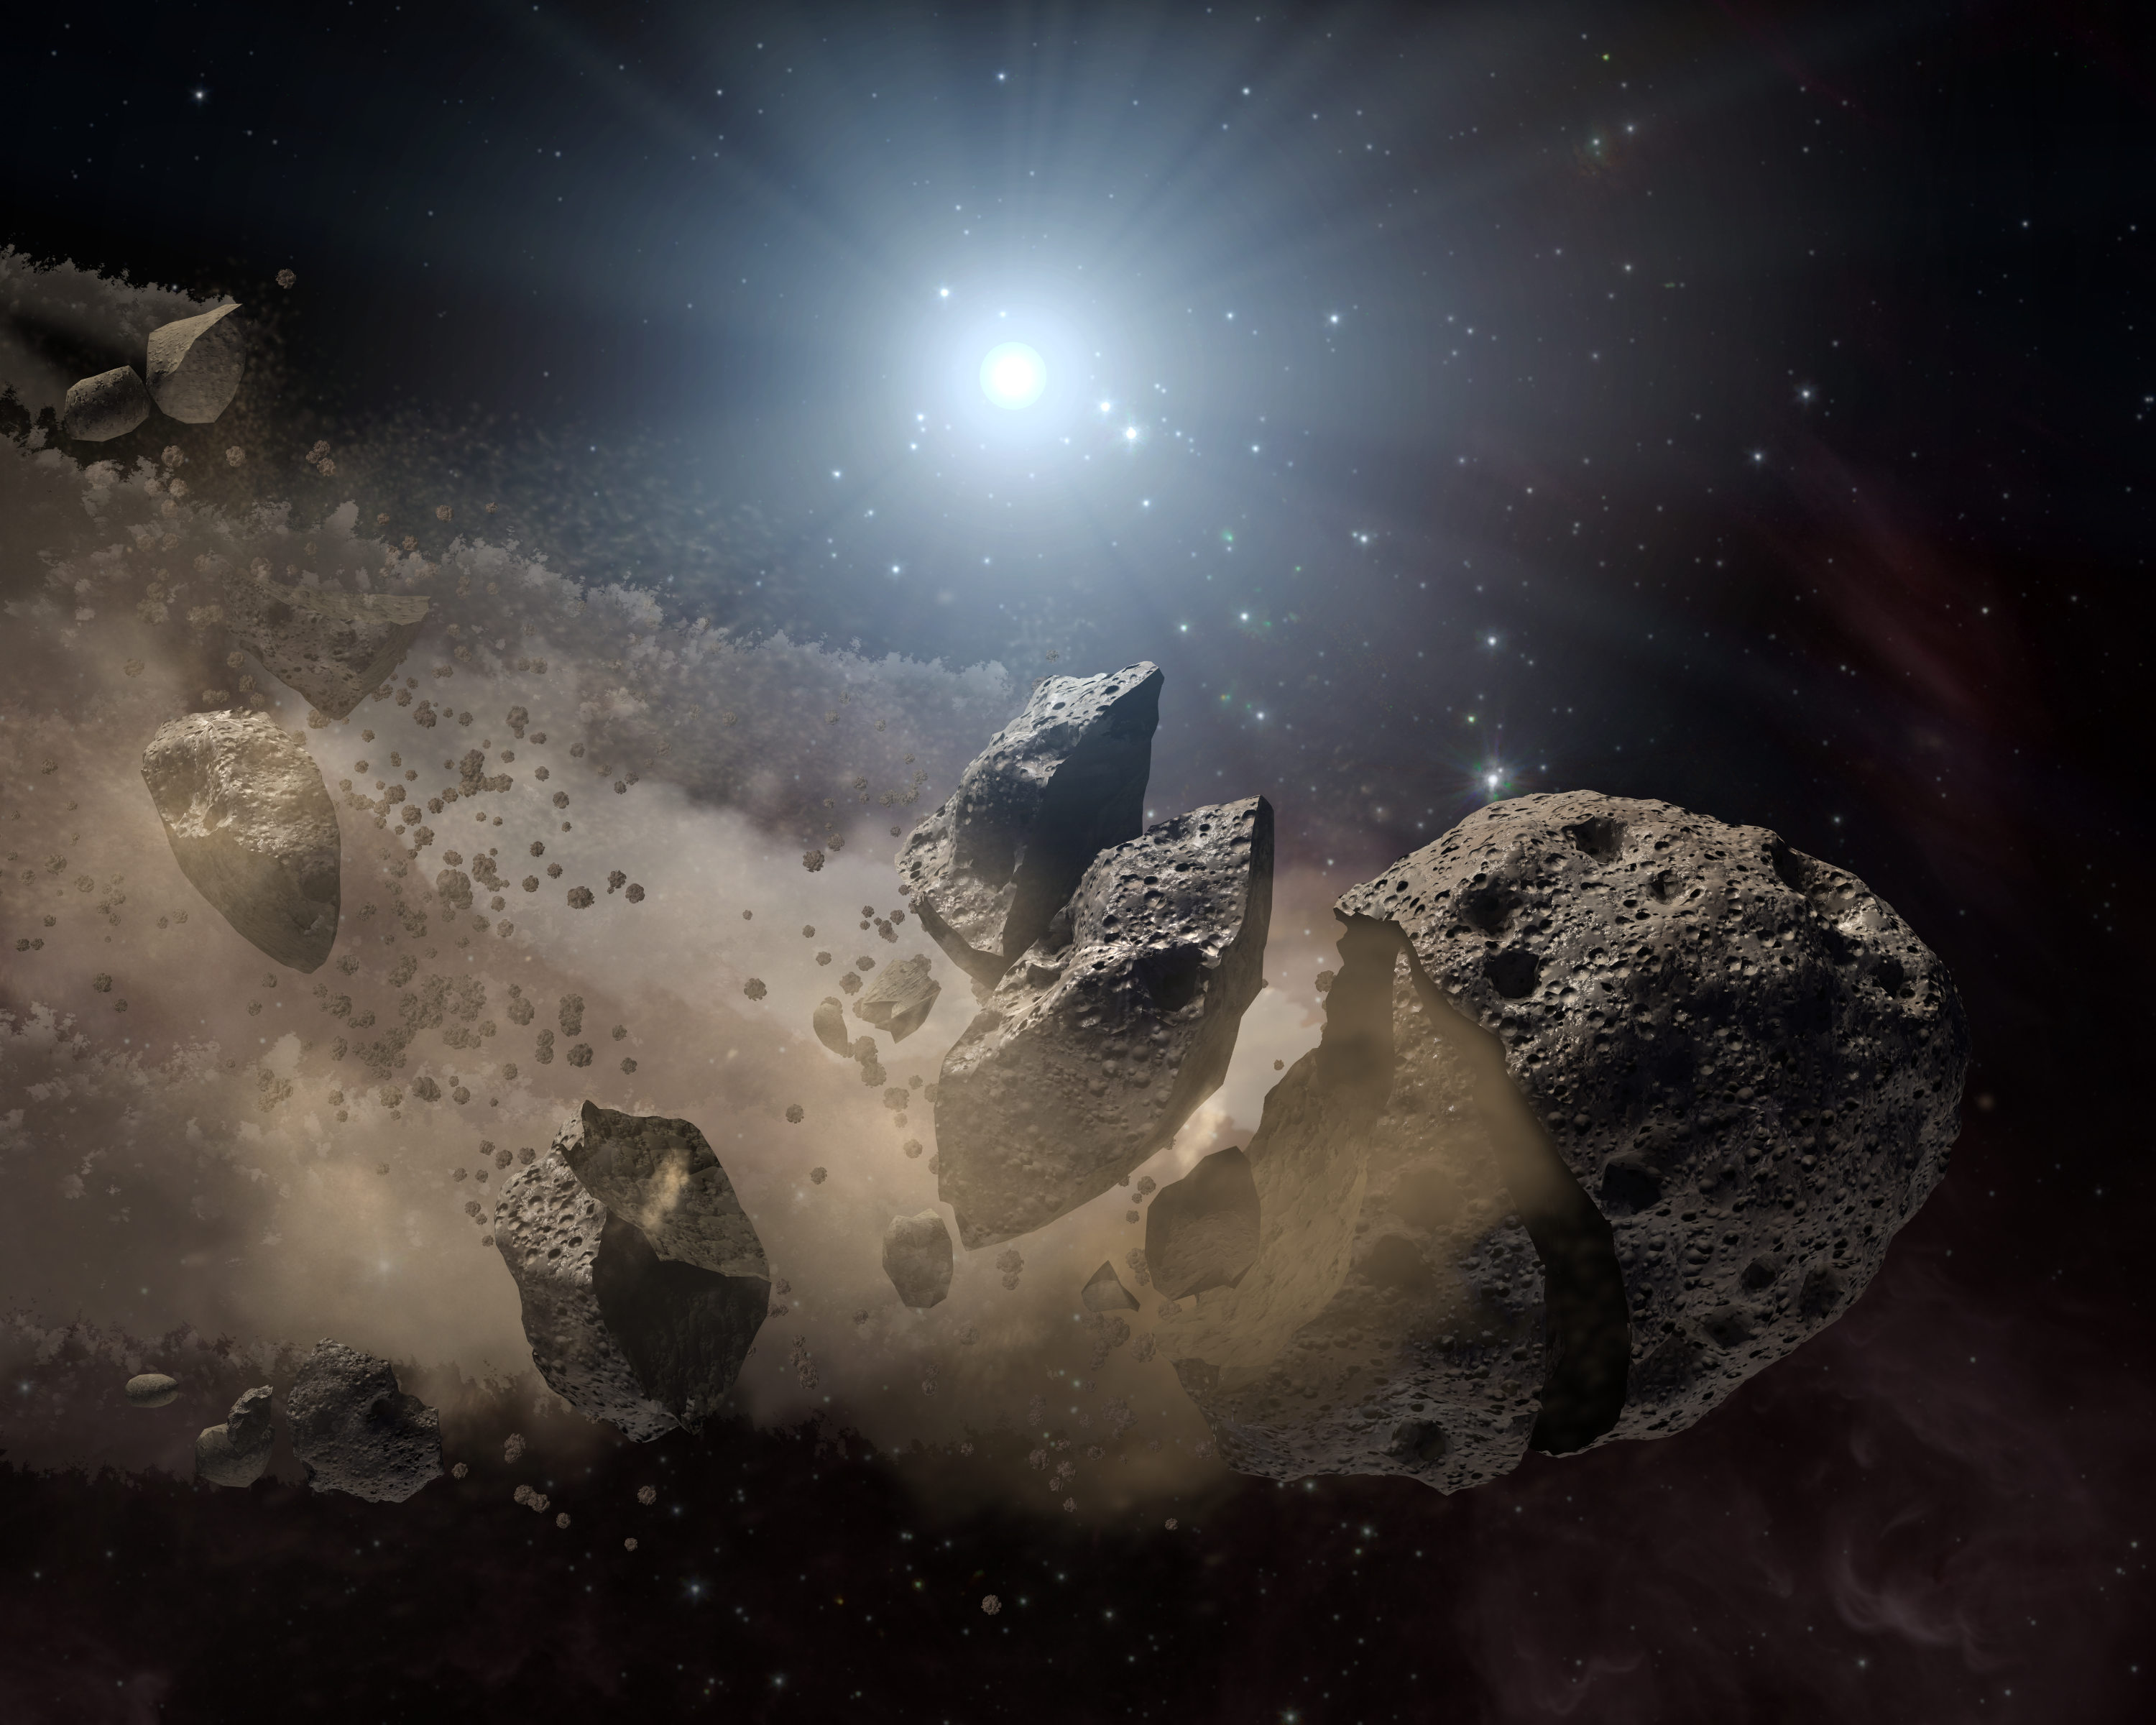

Asteroid ‘Bites the Dust’ Around Dead Star (Artist Concept)

NASA’s Spitzer Space Telescope set its infrared eyes upon the dusty remains of shredded asteroids around several dead stars. This artist’s concept illustrates one such dead star, or “white dwarf,” surrounded by the bits and pieces of a disintegrating asteroid. These observations help astronomers better understand what rocky planets are made of around other stars.

Asteroids are leftover scraps of planetary material. They form early on in a star’s history when planets are forming out of collisions between rocky bodies. When a star like our sun dies, shrinking down to a skeleton of its former self called a white dwarf, its asteroids get jostled about. If one of these asteroids gets too close to the white dwarf, the white dwarf’s gravity will chew the asteroid up, leaving a cloud of dust.

Spitzer’s infrared detectors can see these dusty clouds and their various constituents. So far, the telescope has identified silicate minerals in the clouds polluting eight white dwarfs. Because silicates are common in our Earth’s crust, the results suggest that planets similar to ours might be common around other stars.

Credit: NASA/JPL-Caltech